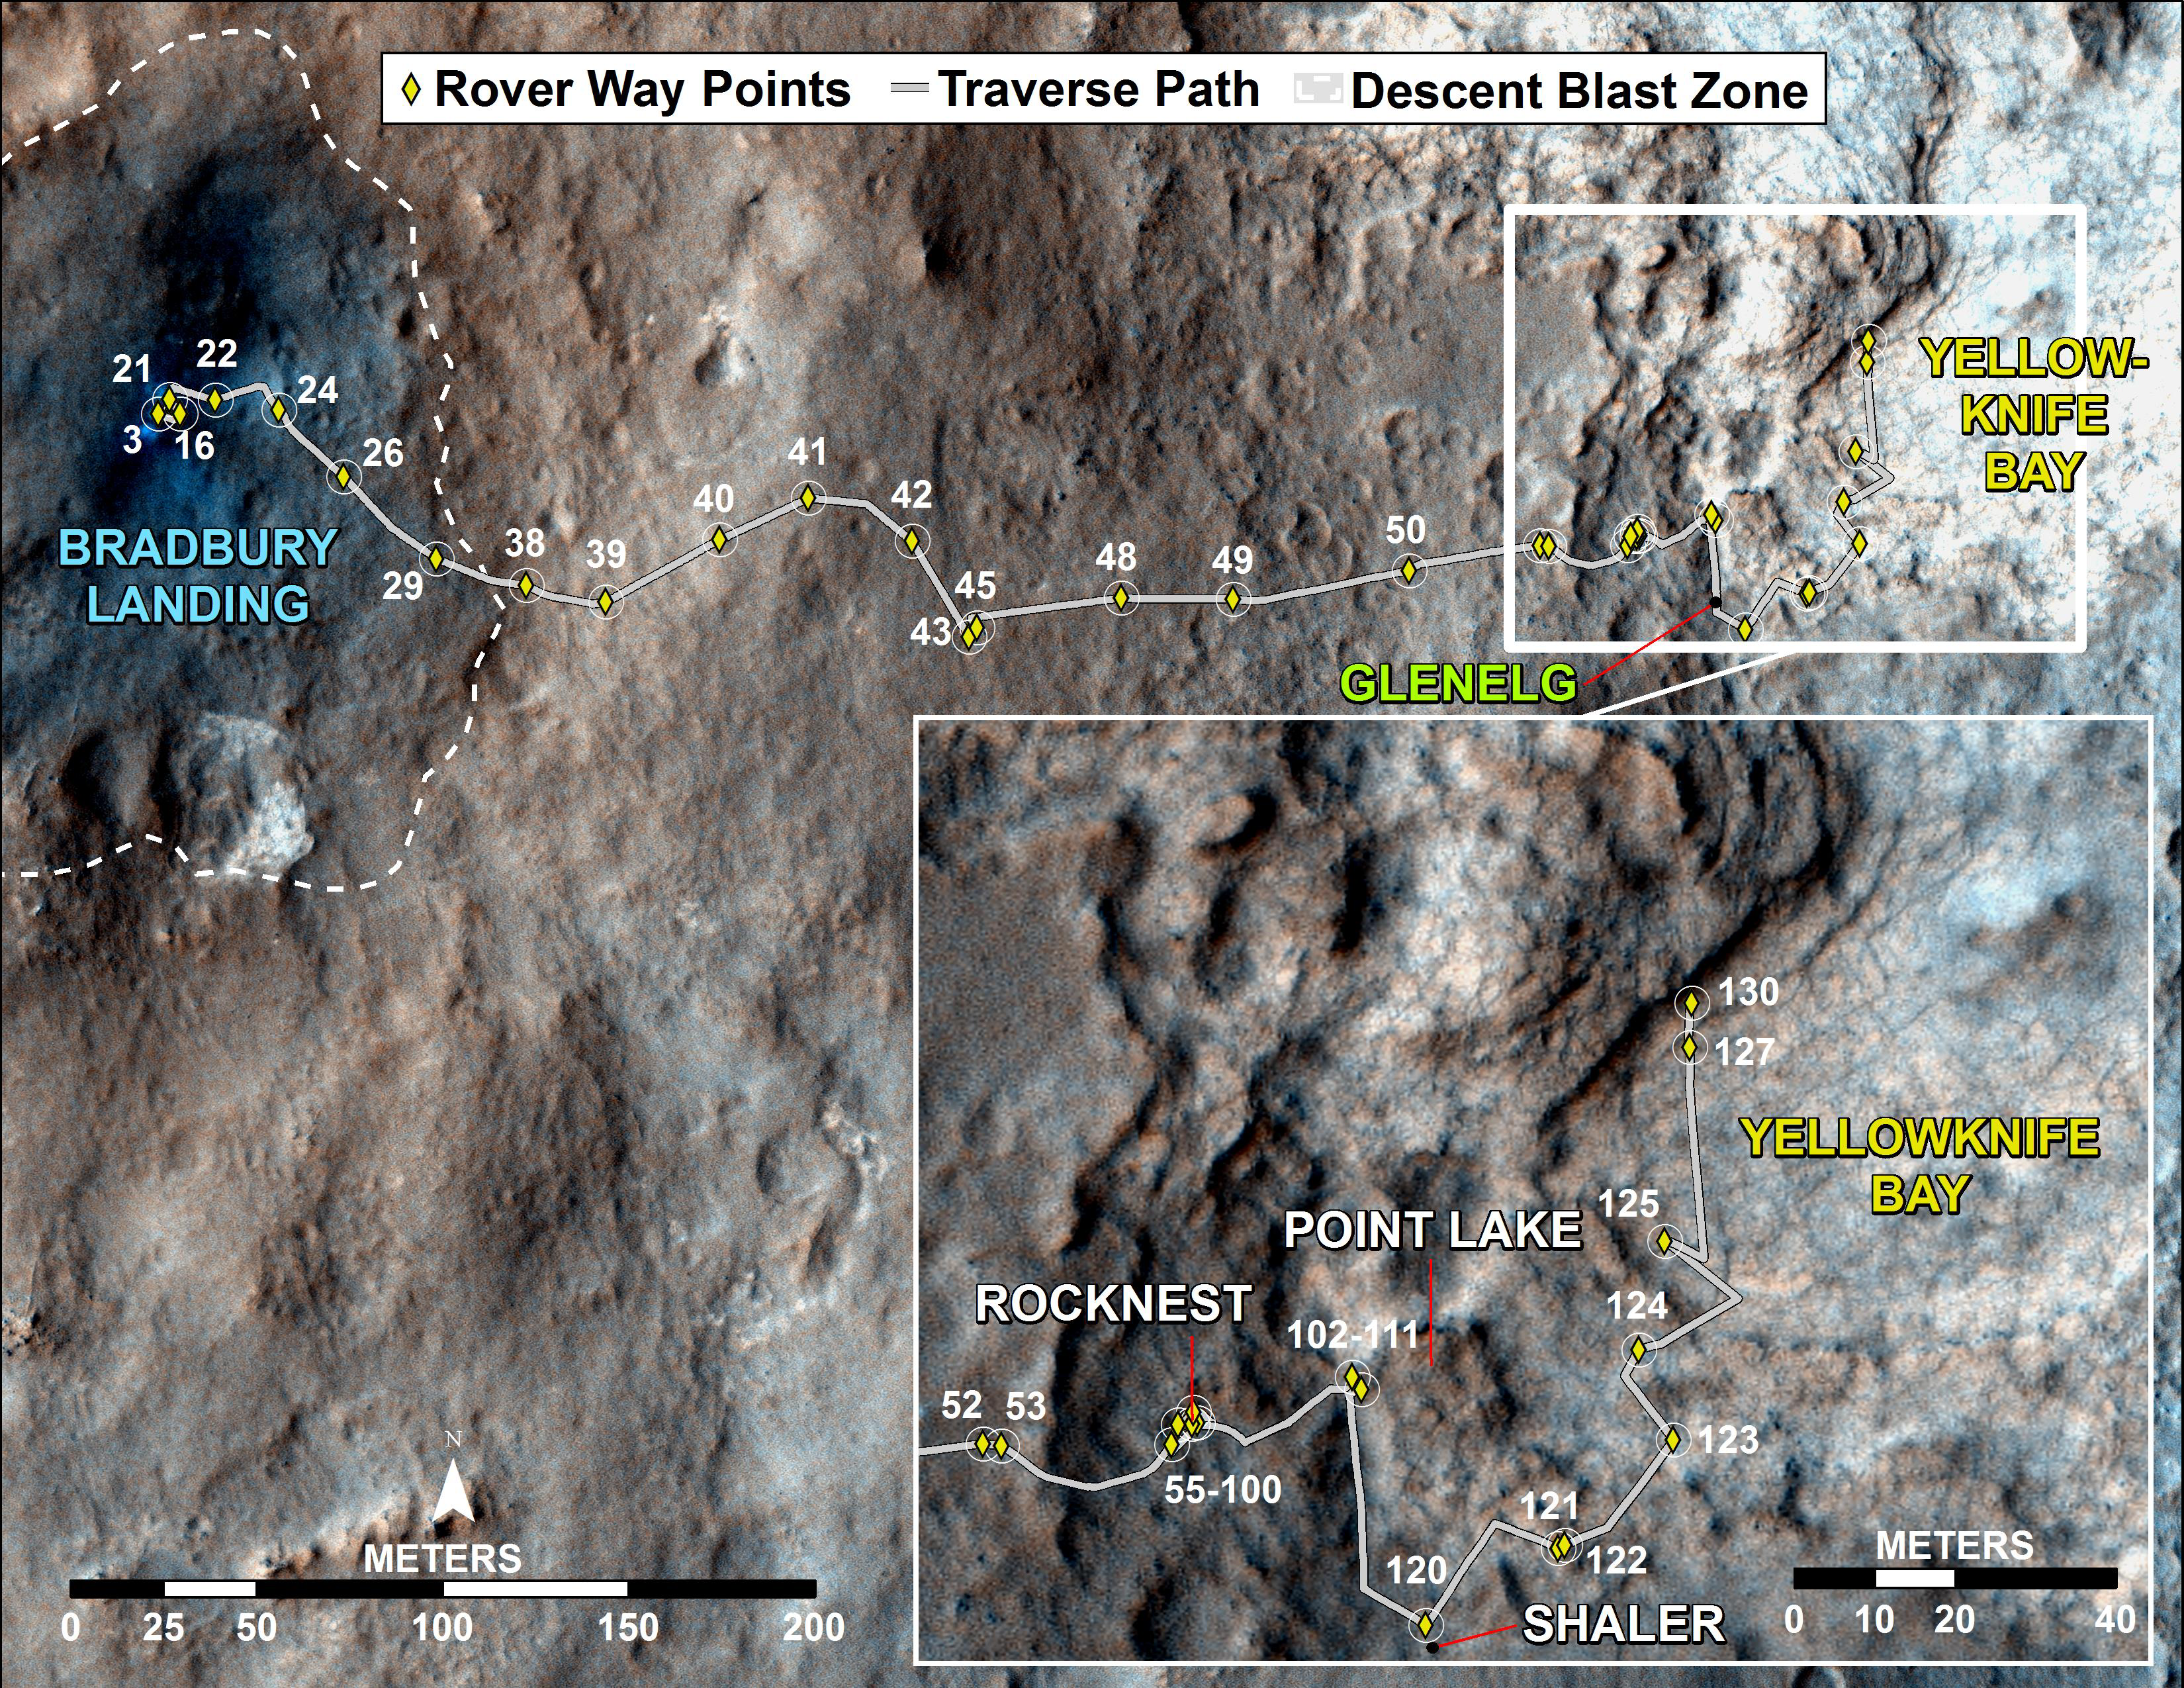

Curiosity Traverse Map, Sol 130

This map traces where NASA’s Mars rover Curiosity drove between landing at a site subsequently named “Bradbury Landing,” and the position reached during the mission’s 130th Martian day, or sol, (Dec. 17, 2012). The inset shows the most recent legs of the traverse in greater detail.

The rover entered a shallow depression called “Yellowknife Bay” with a drive of about 86 feet (26.1 meters) on Sol 125 (Dec. 12). It subsequently drove about 108 feet (32.8 meters) on Sol 127 (Dec. 14) and about 18 feet (5.6 meters) on Sol 130.

Yellowknife Bay is a potential location for selection of the first target rock for Curiosity’s hammering drill. The ground in this basin is a different type of terrain from the terrain Curiosity crossed getting there from Bradbury Landing. Nighttime observations from orbit indicate that the ground in the basin retains daytime heating better than the terrain around Bradbury Landing does, a property called high thermal inertia.

The mapped area is within Gale Crater and north of the mountain called Mount Sharp in the middle of the crater. After the first use of the drill, the rover’s main science destination will be on the lower reaches of Mount Sharp. For broader-context images of the area, see PIA16064 and PIA16058.

The base image from the map is from the High Resolution Imaging Science Experiment Camera (HiRISE) in NASA’s Mars Reconnaissance Orbiter.

NASA’s Jet Propulsion Laboratory manages the Mars Science Laboratory/Curiosity for NASA’s Science Mission Directorate in Washington. The mission’s Curiosity rover was designed, developed and assembled at JPL, a division of the California Institute of Technology in Pasadena.

Credit: NASA/JPL-Caltech/Univ. of Arizona